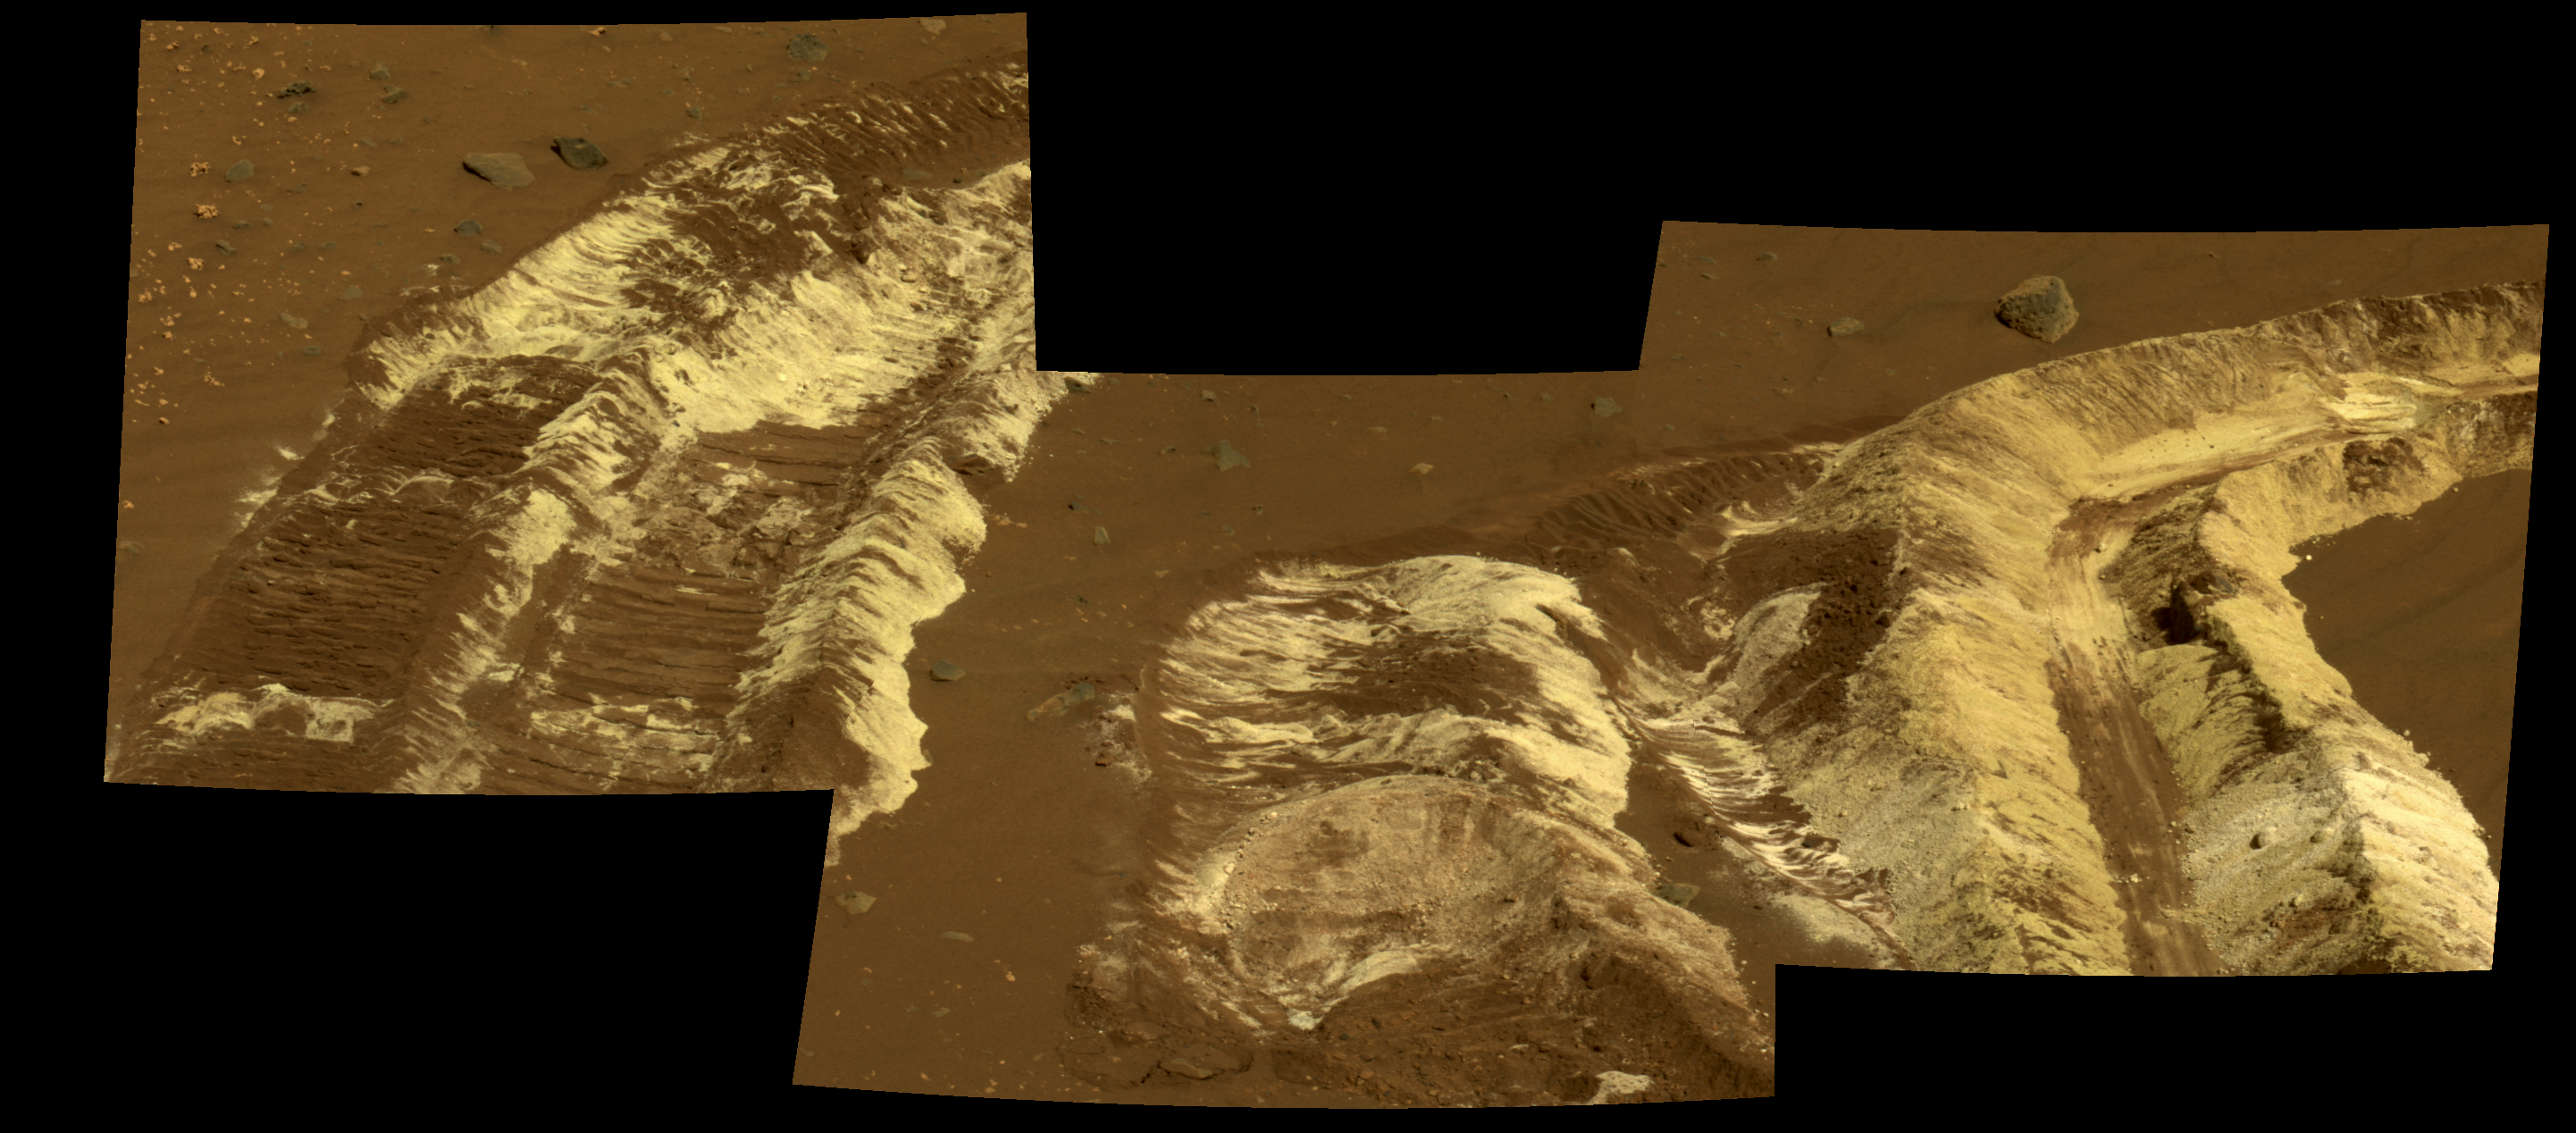

Bright Soil Near ‘McCool’

While driving eastward toward the northwestern flank of “McCool Hill,” the wheels of NASA’s Mars Exploration Rover Spirit churned up the largest amount of bright soil discovered so far in the mission. This image from Spirit’s panoramic camera (Pancam), taken on the rover’s 788th Martian day, or sol, of exploration (March 22, 2006), shows the strikingly bright tone and large extent of the materials uncovered.

Several days earlier, Spirit’s wheels unearthed a small patch of light-toned material informally named “Tyrone.” In images from Spirit’s panoramic camera, “Tyrone” strongly resembled both “Arad” and “Paso Robles,” two patches of light-toned soils discovered earlier in the mission. Spirit found “Paso Robles” in 2005 while climbing “Cumberland Ridge” on the western slope of “Husband Hill.” In early January 2006, the rover discovered “Arad” on the basin floor just south of “Husband Hill.” Spirit’s instruments confirmed that those soils had a salty chemistry dominated by iron-bearing sulfates. Spirit’s Pancam and miniature thermal emission spectrometer examined this most recent discovery, and researchers will compare its properties with the properties of those other deposits.

These discoveries indicate that salty, light-toned soil deposits might be widely distributed on the flanks and valley floors of the “Columbia Hills” region in Gusev Crater on Mars. The salts, which are easily mobilized and concentrated in liquid solution, may record the past presence of water. So far, these enigmatic materials have generated more questions than answers, however, and as Spirit continues to drive across this region in search of a safe winter haven, the team continues to formulate and test hypotheses to explain the rover’s most fascinating recent discovery.

This view is an approximately true-color rendering that combines separate images taken through the Pancam’s 753-nanometer, 535-nanometer, and 432-nanometer filters.

Credit: NASA/JPL-Caltech/Cornell